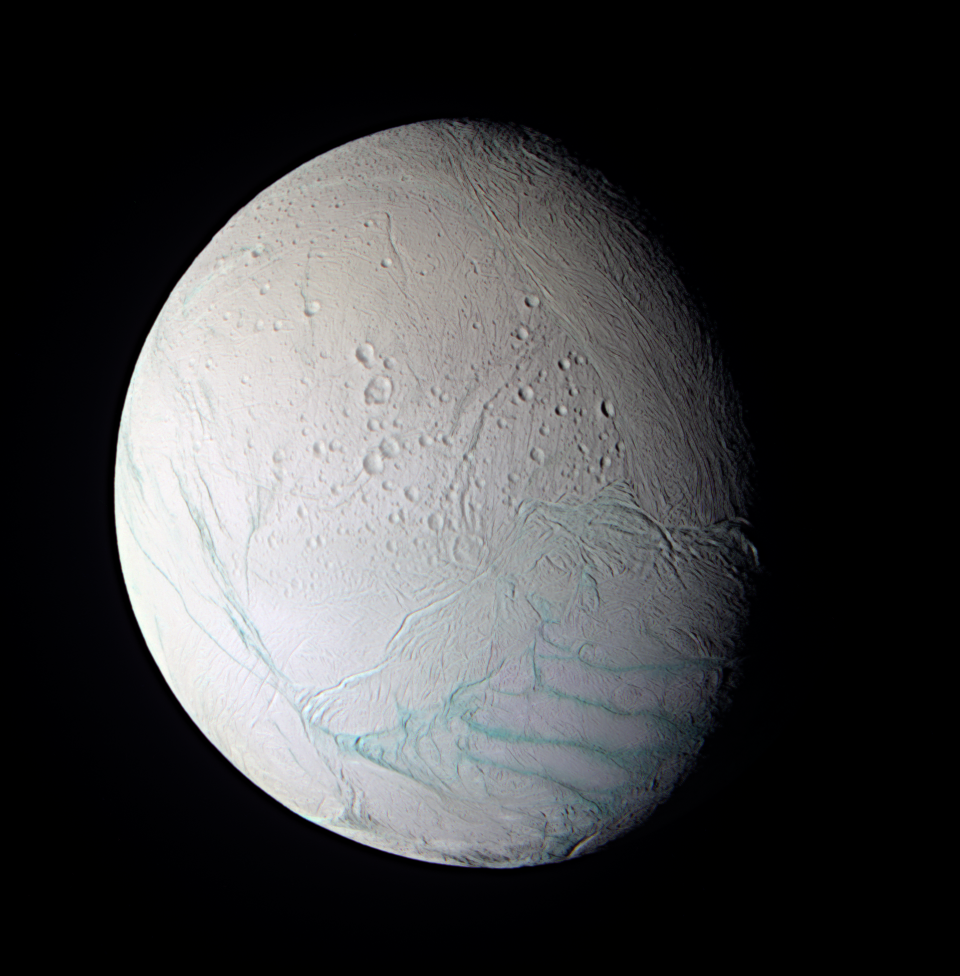

Enceladus In False Color

As Cassini approached the intriguing ice world of Enceladus for its extremely close flyby on July 14, 2005, the spacecraft obtained images in several wavelengths that were used to create this false-color composite view.

The surface of Saturn’s moon Enceladus shows a range of crater ages, including regions that have very few discernible craters at Cassini’s resolution. This observation indicates that there have been multiple episodes of activity on Enceladus spread over some fraction of its history. The resurfacing mechanism appears to be dominated by tectonic fracturing. As of yet, there is no clear evidence for release of liquid to the surface in either icy volcanic flows or geysers.

The south polar region (seen here at the lower right) has a distinctive tectonic structure that sets it apart from the rest of the satellite. Its outer boundary is marked by a series of pronounced tectonic “gashes” that form a hoop-like boundary, near 60 degrees south latitude. In this image, this fault zone forms the transition region from the presumably older, cratered terrain in the north to the younger, nearly crater-free region in the south.

This false-color view is a composite of individual frames obtained using filters sensitive to ultraviolet (centered at 338 nanometers), green (centered at 568 nanometers) and infrared light (centered at 752 nanometers). The view has been enhanced to accentuate subtle color differences and fine-scale surface features.

The Sun illuminates Enceladus from the lower left, leaving part of the moon in shadow. This view shows the anti-Saturn hemisphere, centered at 42 degrees south latitude, 167 west longitude.

The images comprising this view were taken with the Cassini spacecraft narrow-angle camera at a distance of about 112,100 kilometers (69,700 miles) from Enceladus, and at a Sun-Enceladus-spacecraft, or phase, angle of 46 degrees. The image scale is about 670 meters (2,200 feet) per pixel.

The Cassini-Huygens mission is a cooperative project of NASA, the European Space Agency and the Italian Space Agency. The Jet Propulsion Laboratory, a division of the California Institute of Technology in Pasadena, manages the mission for NASA’s Science Mission Directorate, Washington, D.C. The Cassini orbiter and its two onboard cameras were designed, developed and assembled at JPL. The imaging team is based at the Space Science Institute, Boulder, Colo.

Credit: NASA/JPL/Space Science Institute